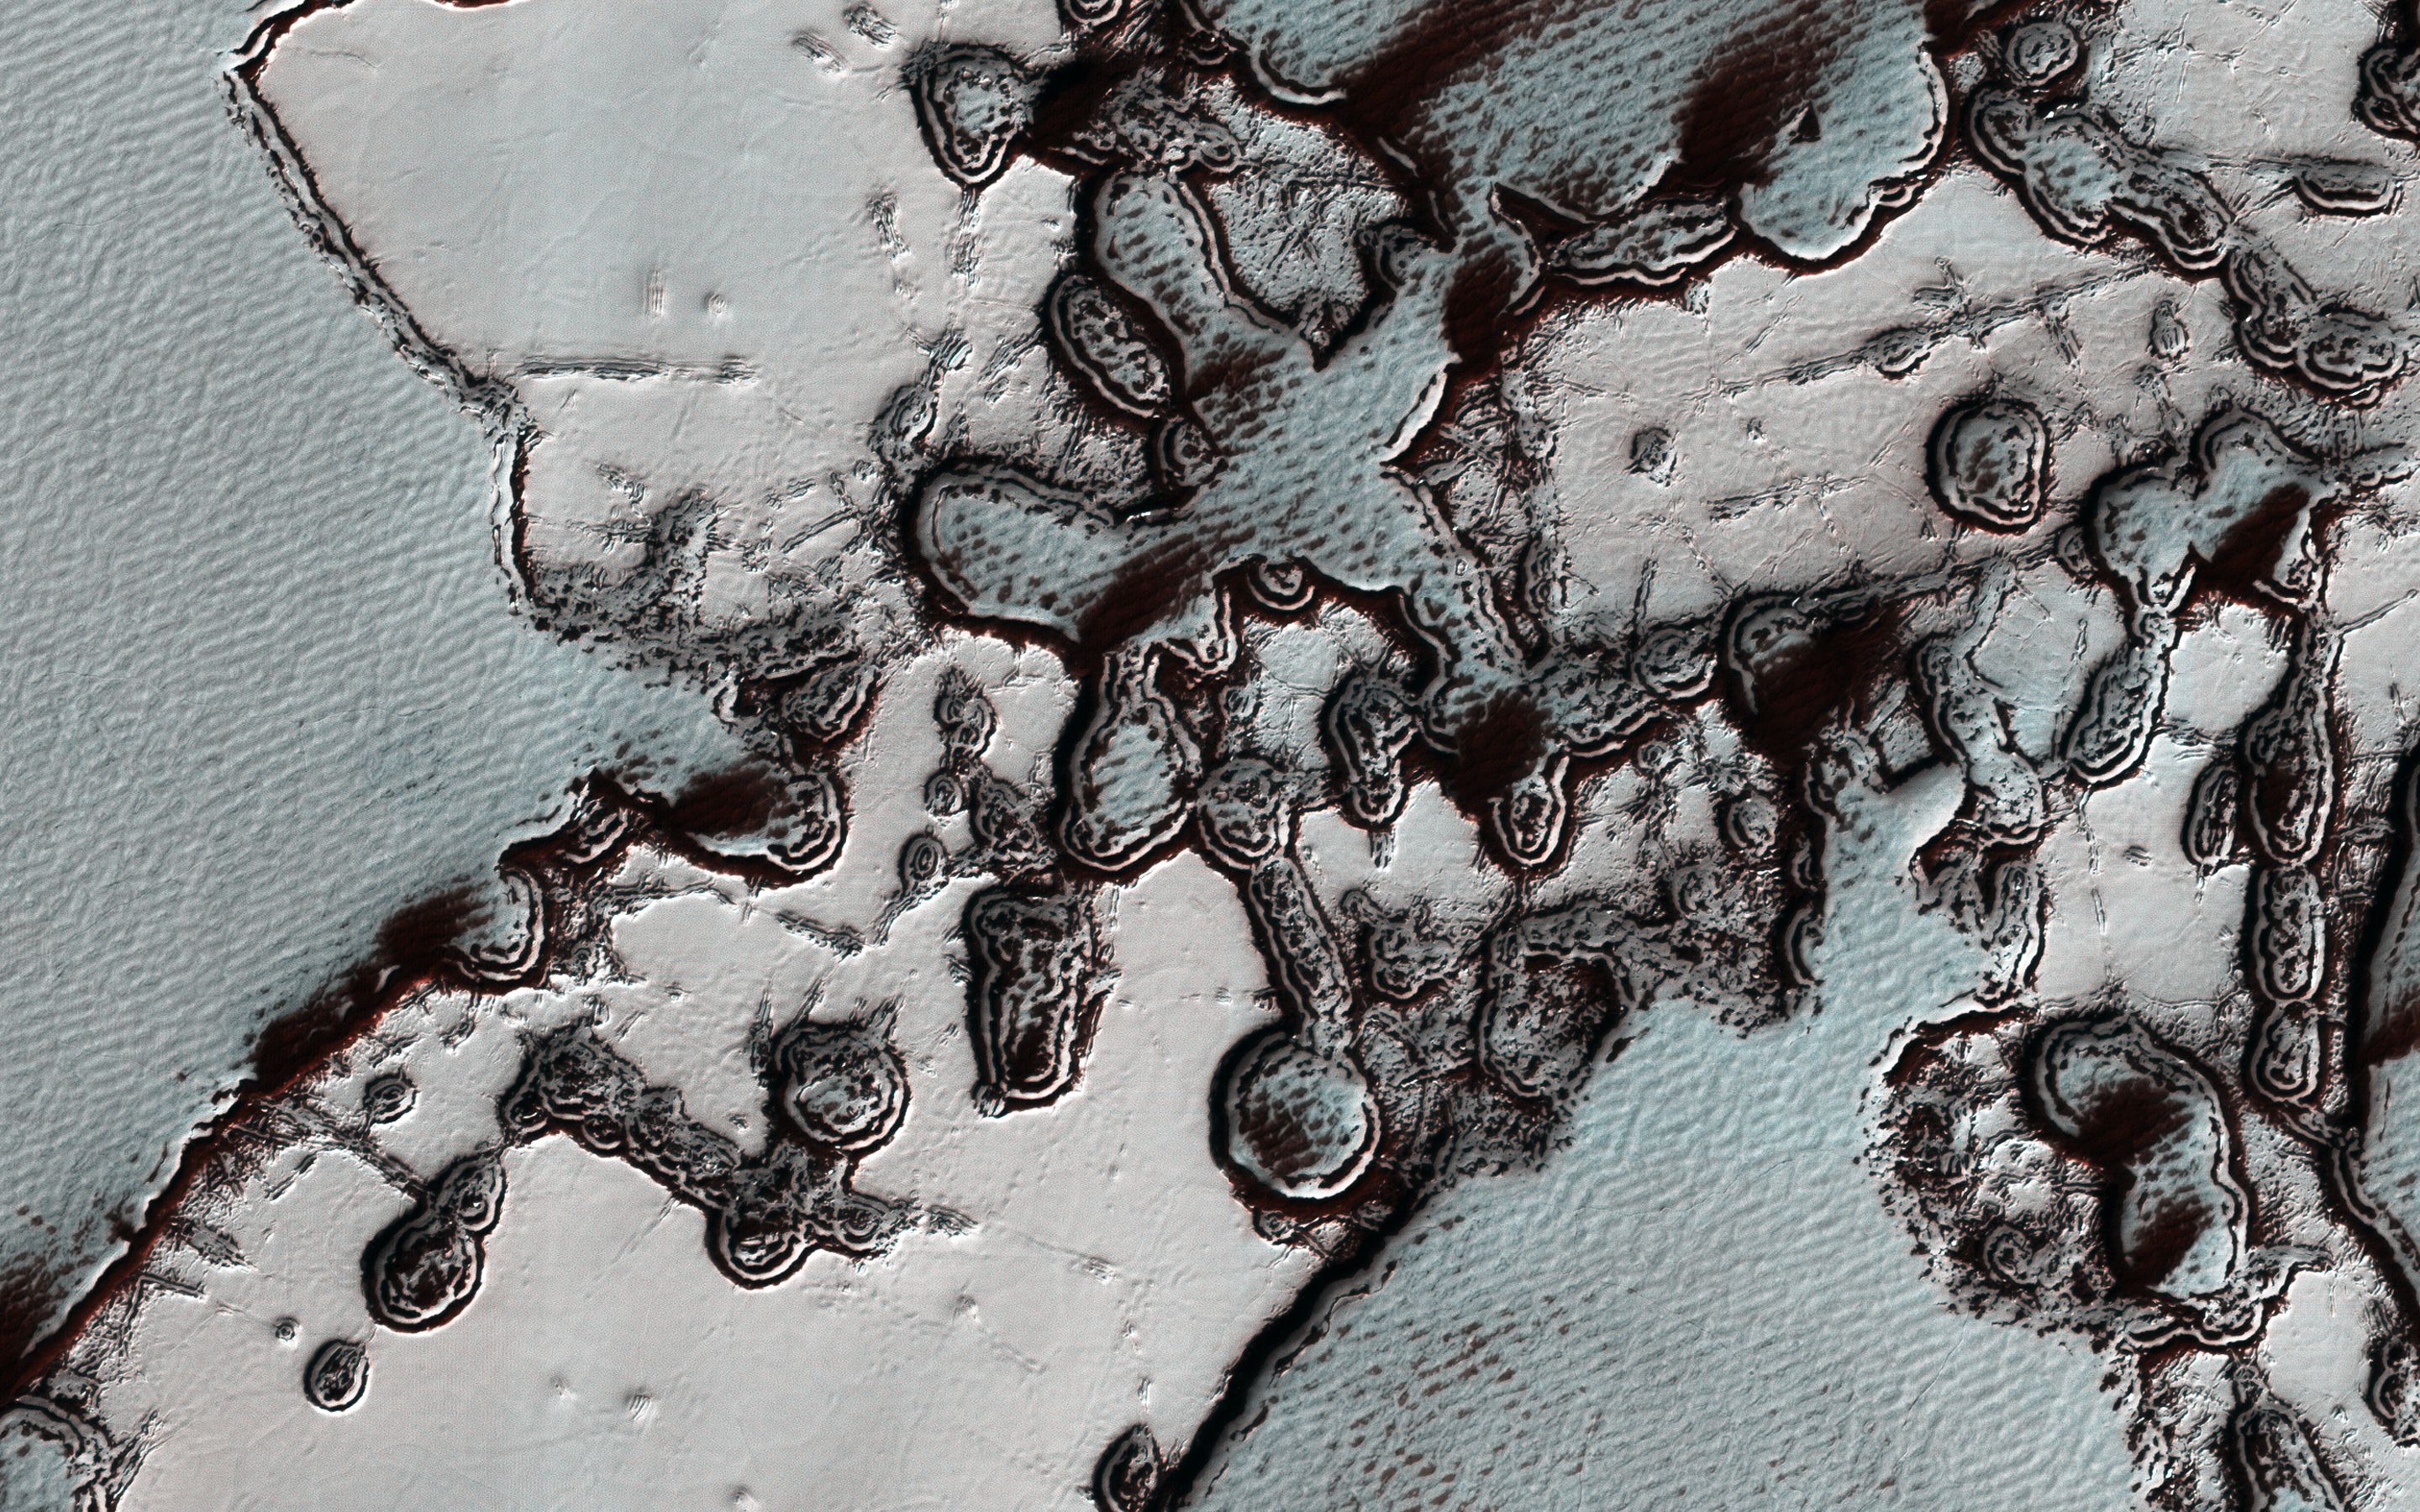

Dramatic Changes over the South Polar Cap

The south polar residual cap of carbon dioxide ice rapidly changes. This image was planned as an almost exact match to the illumination and viewing angles of a previous one we took in August 2009.

The pits have all expanded and merged, and we can just barely see the patterns in the 2009 image compared to this January 2019 picture. The 2009 image is also brighter and bluer, with more seasonal frost and/or less dust over the surface. These images were both taken in late southern summer, but our 2019 picture is slightly later in the Martian season by about two weeks.

This gap allowed for additional loss of frost that might make the surface darker, but there are also year-to-year changes. In particular, there was a near-global dust storm in the summer of 2018 and late southern spring on Mars, and extra deposits of dust would have warmed the surface and promoted even more disappearance of the frost.

The map is projected here at a scale of 25 centimeters (9.8 inches) per pixel. (The original image scale is 24.5 centimeters [9.6 inches] per pixel [with 1 x 1 binning]; objects on the order of 74 centimeters [29.1 inches] across are resolved.) North is up.

The University of Arizona, in Tucson, operates HiRISE, which was built by Ball Aerospace & Technologies Corp., in Boulder, Colorado. NASA’s Jet Propulsion Laboratory, a division of Caltech in Pasadena, California, manages the Mars Reconnaissance Orbiter Project for NASA’s Science Mission Directorate, Washington.

Credit: NASA/JPL-Caltech/University of Arizona